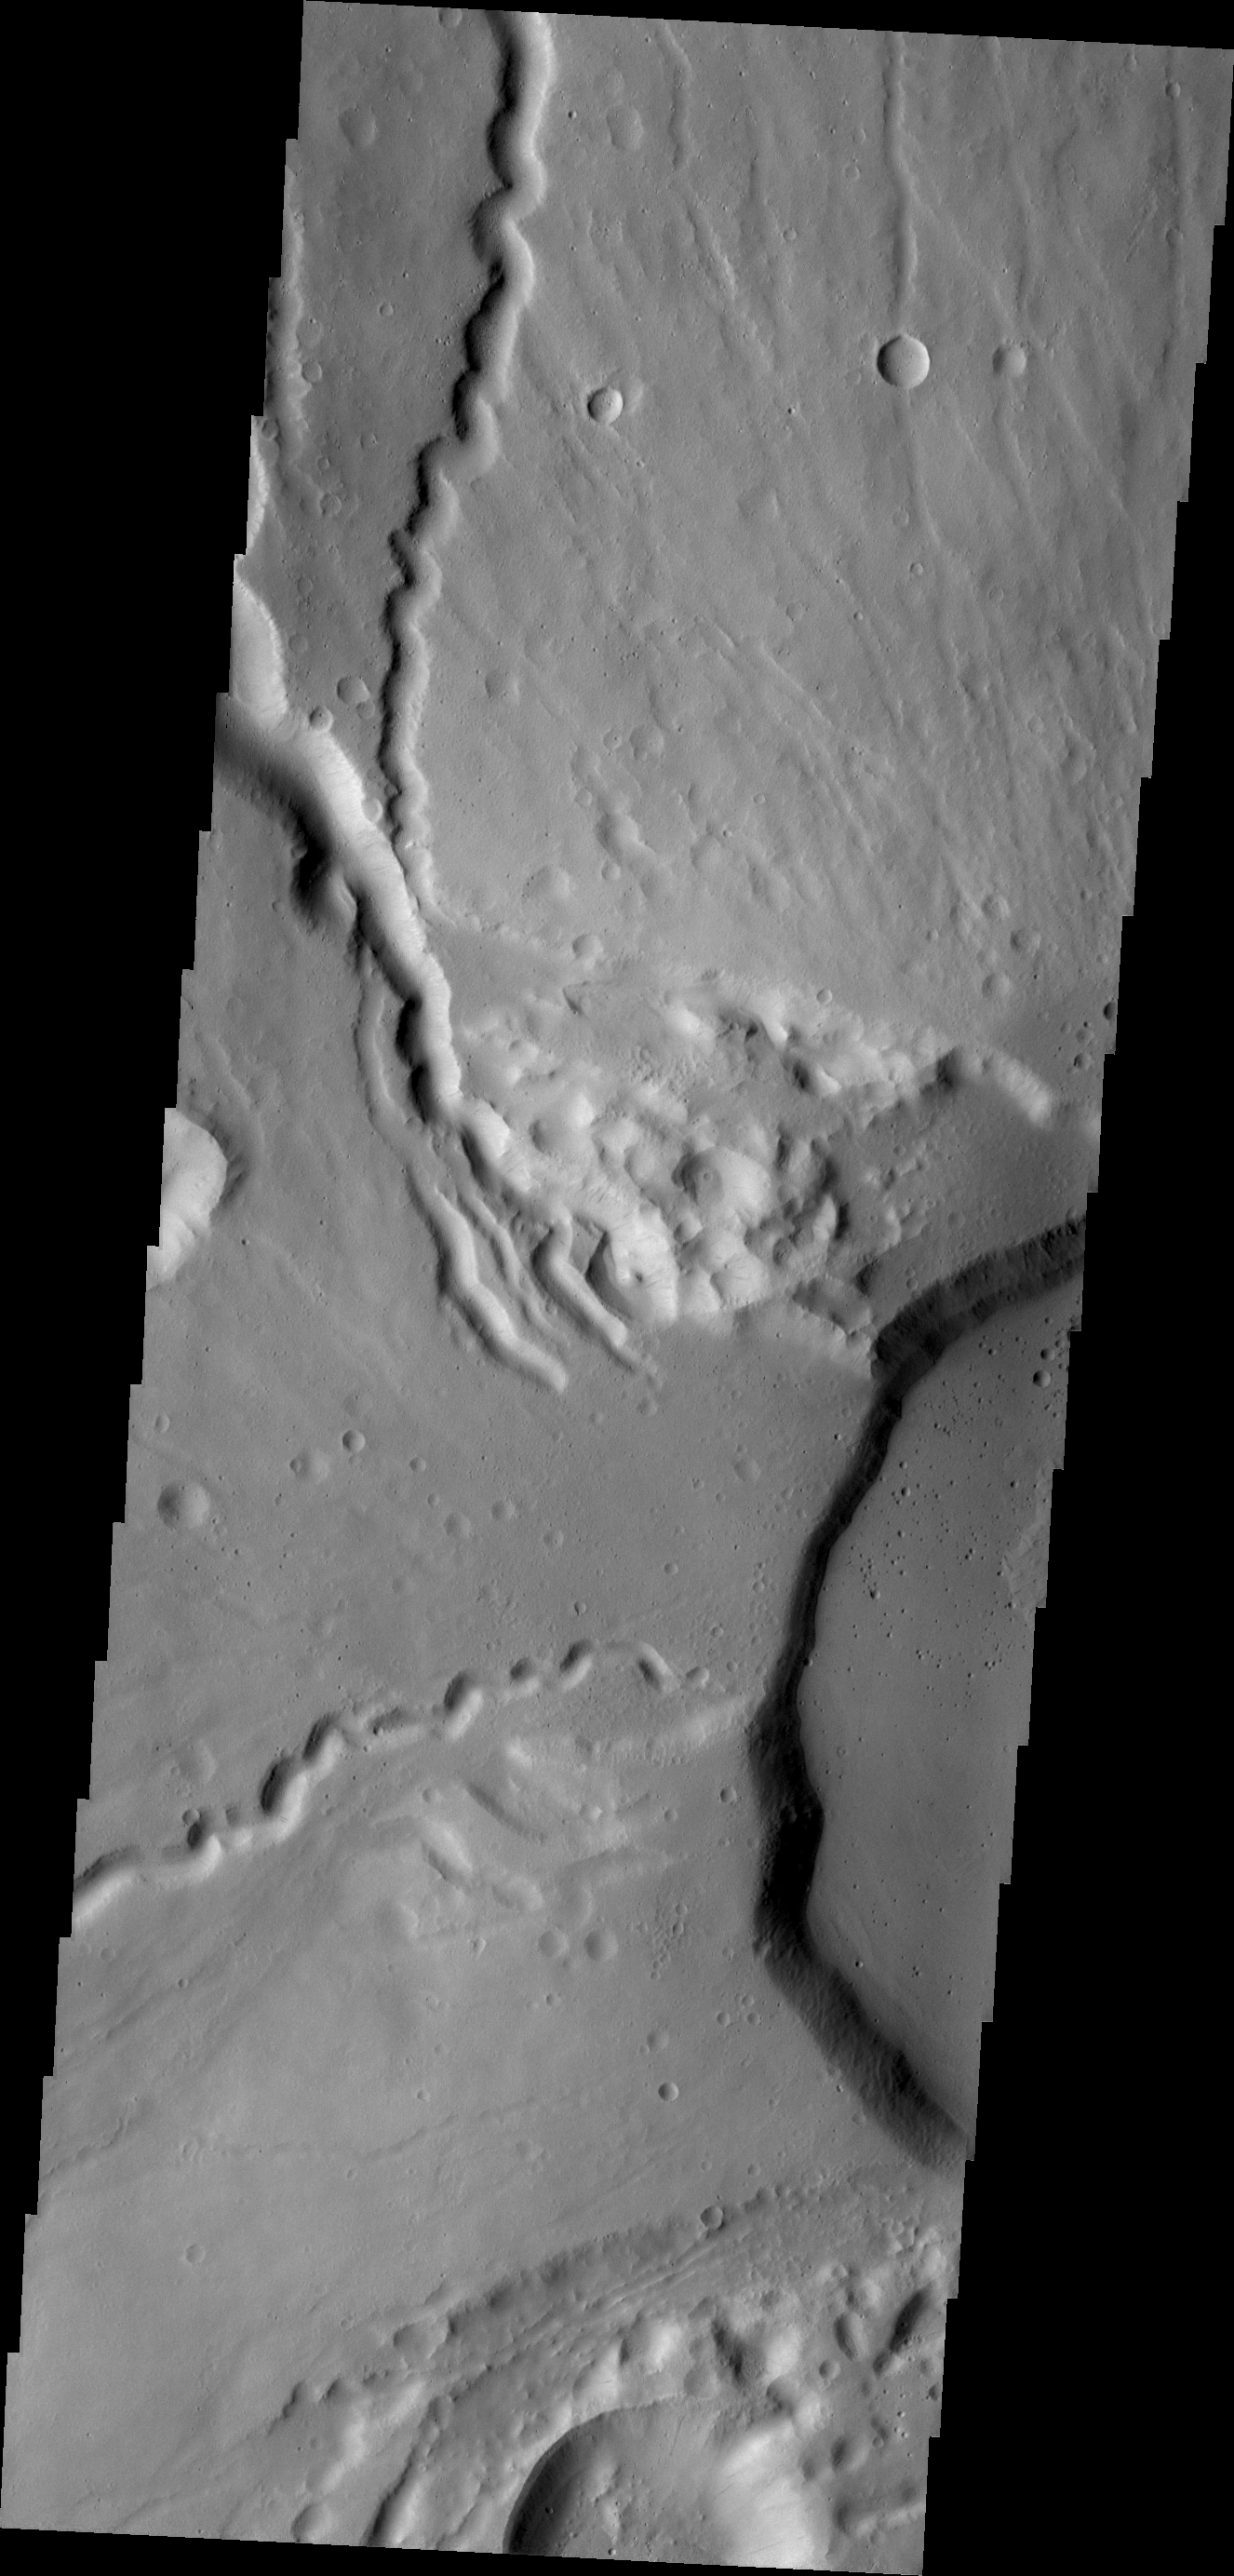

Ceranus Tholus

This VIS image shows the western edge of the summit caldera of Ceranus Tholus, one of the smaller volcanic constructs of the Tharsis region. Several channels dissect the western flank of the volcano.

Credit: NASA/JPL/ASU